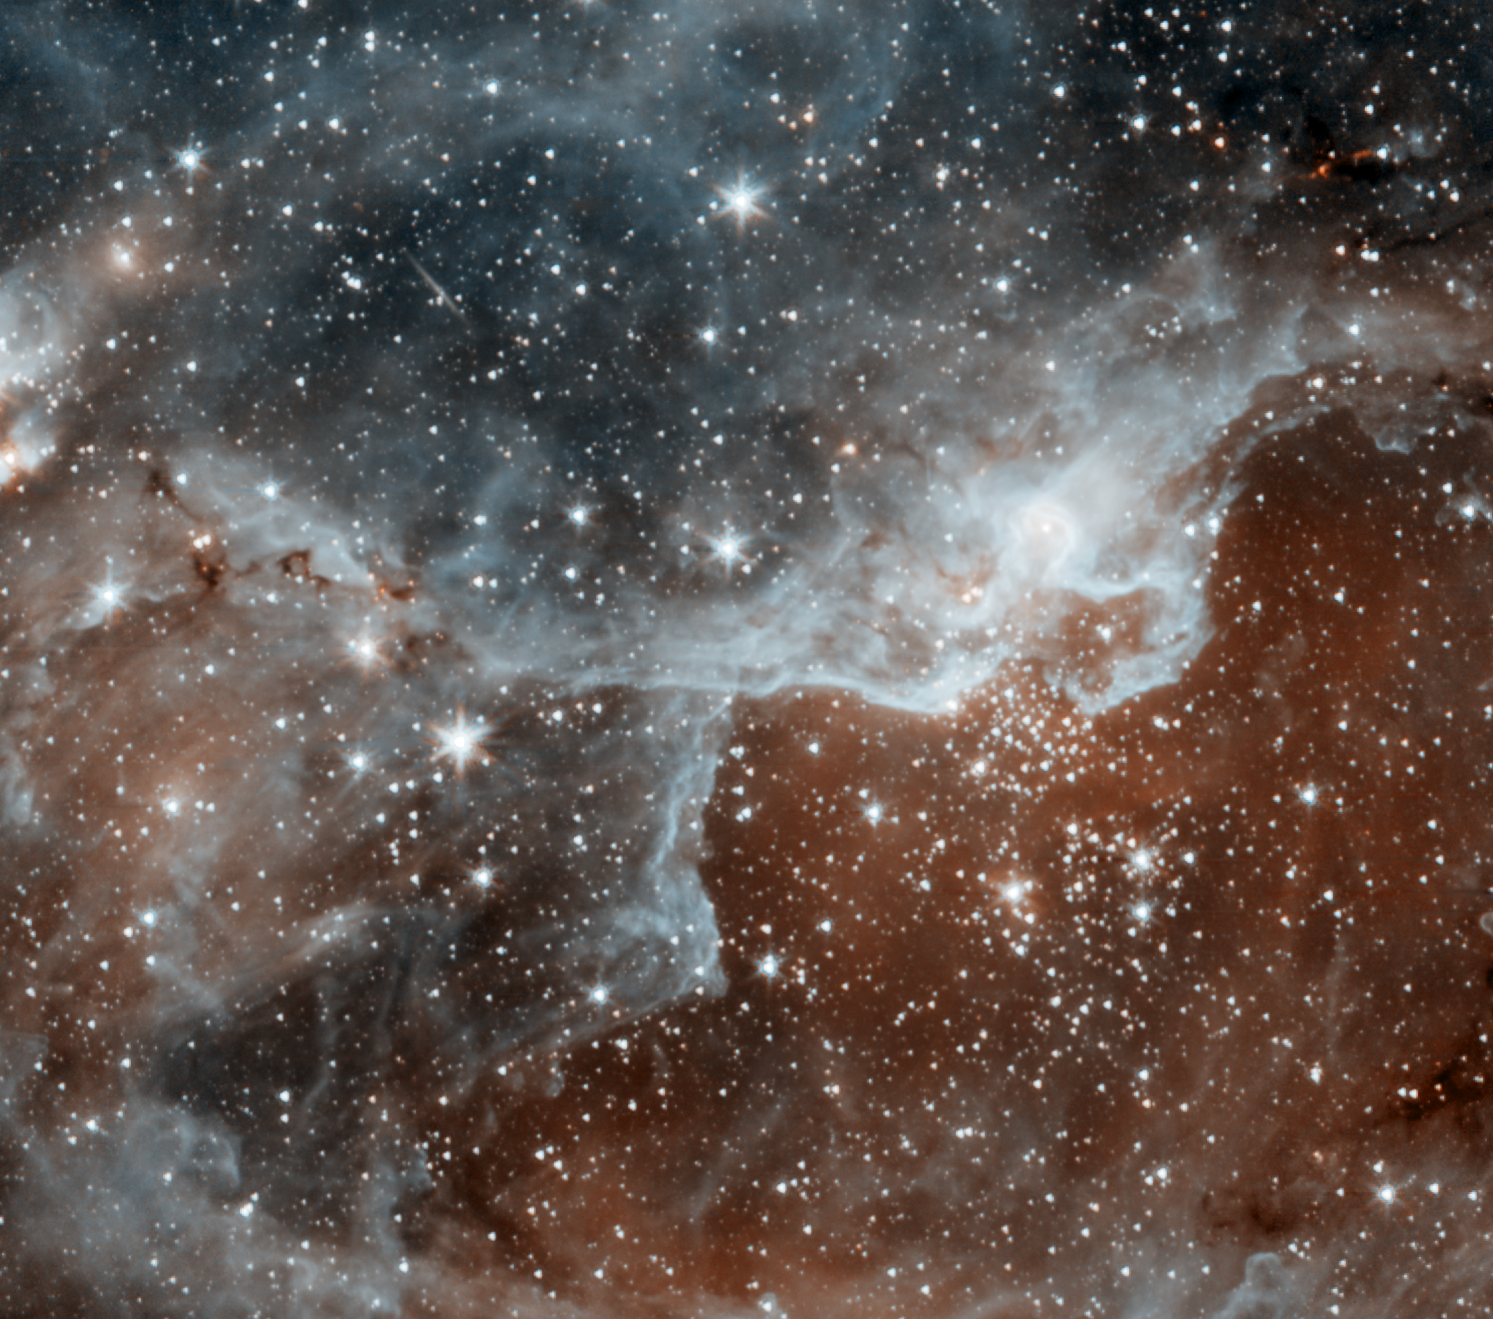

Spitzer’s First Warm Images

These images are some of the first to be taken during Spitzer’s warm mission — a new phase that began after the telescope, which operated for more than five-and-a-half years, ran out of liquid coolant. The pictures were snapped with the two infrared channels that still work at Spitzer’s still-quite-chilly temperature of 30 Kelvin (about minus 406 degrees Fahrenheit). The two infrared channels are part of Spitzer’s infrared array camera: 3.6-micron light is blue and 4.5-micron light is orange.

The main image shows a cloud, known as DR22, bursting with new stars in the Cygnus region of the sky. Spitzer’s infrared eyes can see dust, and see through dust, giving it a unique view into star-forming nests. The blue areas are dusty clouds, and the orange is mainly hot gas.

Figure 1 shows a relatively calm galaxy called NGC 4145. This galaxy has already made most of its stars and has little star-forming activity. It is located 68 million light-years away in the constellation Canes Venatici. Blue shows starlight and dust.

Figure 2 shows a dying star called NGC 4361. This star was once a lot like our sun, before it evolved and puffed out its outer layers. The object, called a planetary nebula, is unusual in that it has four lobes, or jets, of ejected material instead of the standard two. Astronomers suspect that there might be two dying stars inside the nebula, each producing a bipolar jet. Orange primarily shows heated gas.

The new pictures were taken while the telescope was being re-commissioned, on July 18 (NGC 4145, NGC 4361) and July 21 (Cygnus), 2009.

Credit: NASA/JPL-Caltech